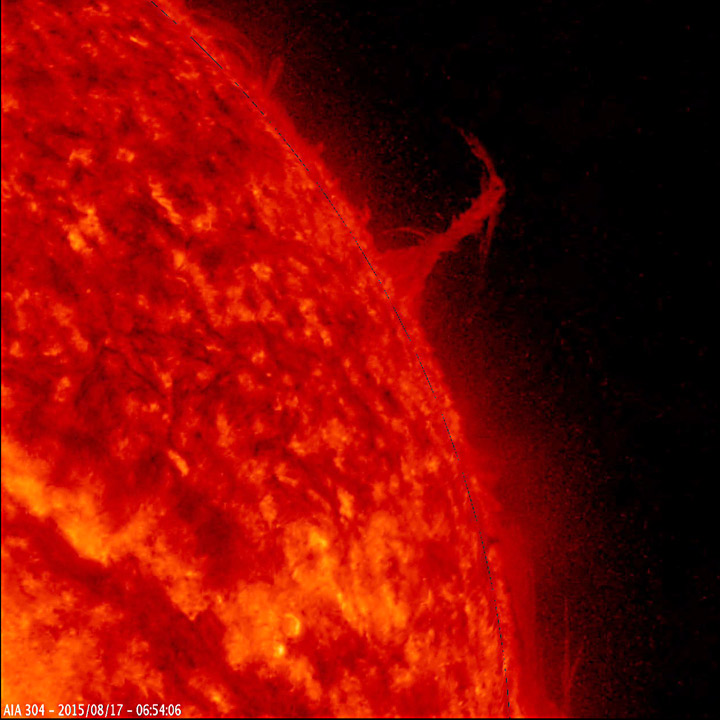

Eiffel Tower Plume

A single plume of plasma, many times taller than the diameter of Earth, rose up from the Sun, twisted and spun around, all the while spewing streams of particles for over two days (Aug. 17-19, 2015) before breaking apart. At times, its shape resembled the Eiffel Tower. Other lesser plumes and streams of particles can be seen dancing above the solar surface as well. The action was observed in a wavelength of extreme ultraviolet light.

Movies
Eiffel Tower Plume_big.mp4
Eiffel Tower Plume_sm.mp4

SDO is managed by NASA’s Goddard Space Flight Center, Greenbelt, Maryland, for NASA’s Science Mission Directorate, Washington. Its Atmosphere Imaging Assembly was built by the Lockheed Martin Solar Astrophysics Laboratory (LMSAL), Palo Alto, California.

Credit: NASA/GSFC/Solar Dynamics Observatory